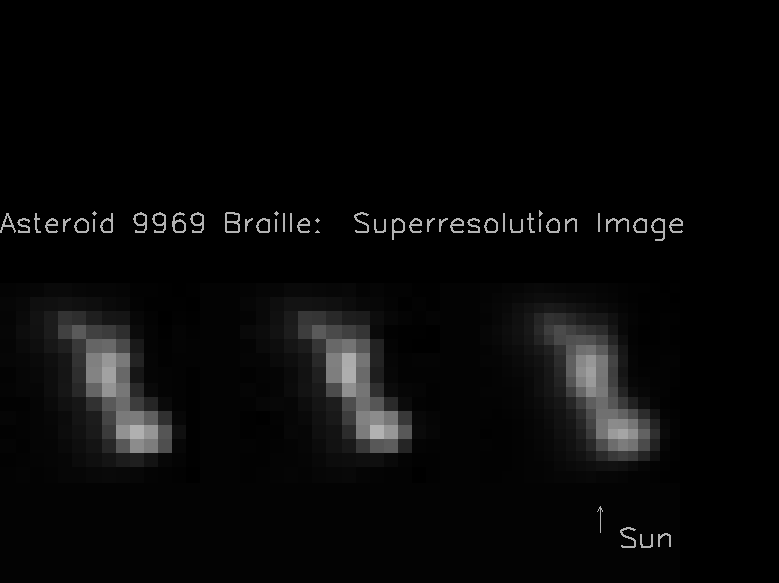

Composite View of Asteroid Braille from Deep Space 1

The two images on the left hand side of this composite image frame were taken 914 seconds and 932 seconds after the recent Deep Space 1 (DS1) encounter with the asteroid 9969 Braille by the Miniature Integrated Camera Spectrometer (MICAS). The image on the right was created by combining the two images on the left. The Sun is illuminating Braille from below, as is indicated by the arrow.

Braille (also known as 1992 KD) was discovered on May 27, 1992 by astronomers Eleanor Helin and Kenneth Lawrence using the 46 centimeter (18 inch) Shmidt telescope at Palomar Observatory, while scanning the skies as part of the Palomar Planet-Crossing Asteroid Survey.

Deep Space 1 was launched into orbit around the Sun on October 24, 1998 at 5:08 a.m. Pacific Daylight Time from Cape Canaveral Air Station, Florida on a Delta 7326, a variant of the Delta II rocket. An ion engine, operating for more than 1800 hours, was used to maneuver the spacecraft for an encounter with Braille. The closest approach of DS1 to the asteroid, at an approximate distance of 15 kilometers, occurred on July 29, 1999 at 04:45 Universal Time, July 28 at 9:46 p.m. Pacific Daylight Time.

Credit: NASA/JPL/USGS